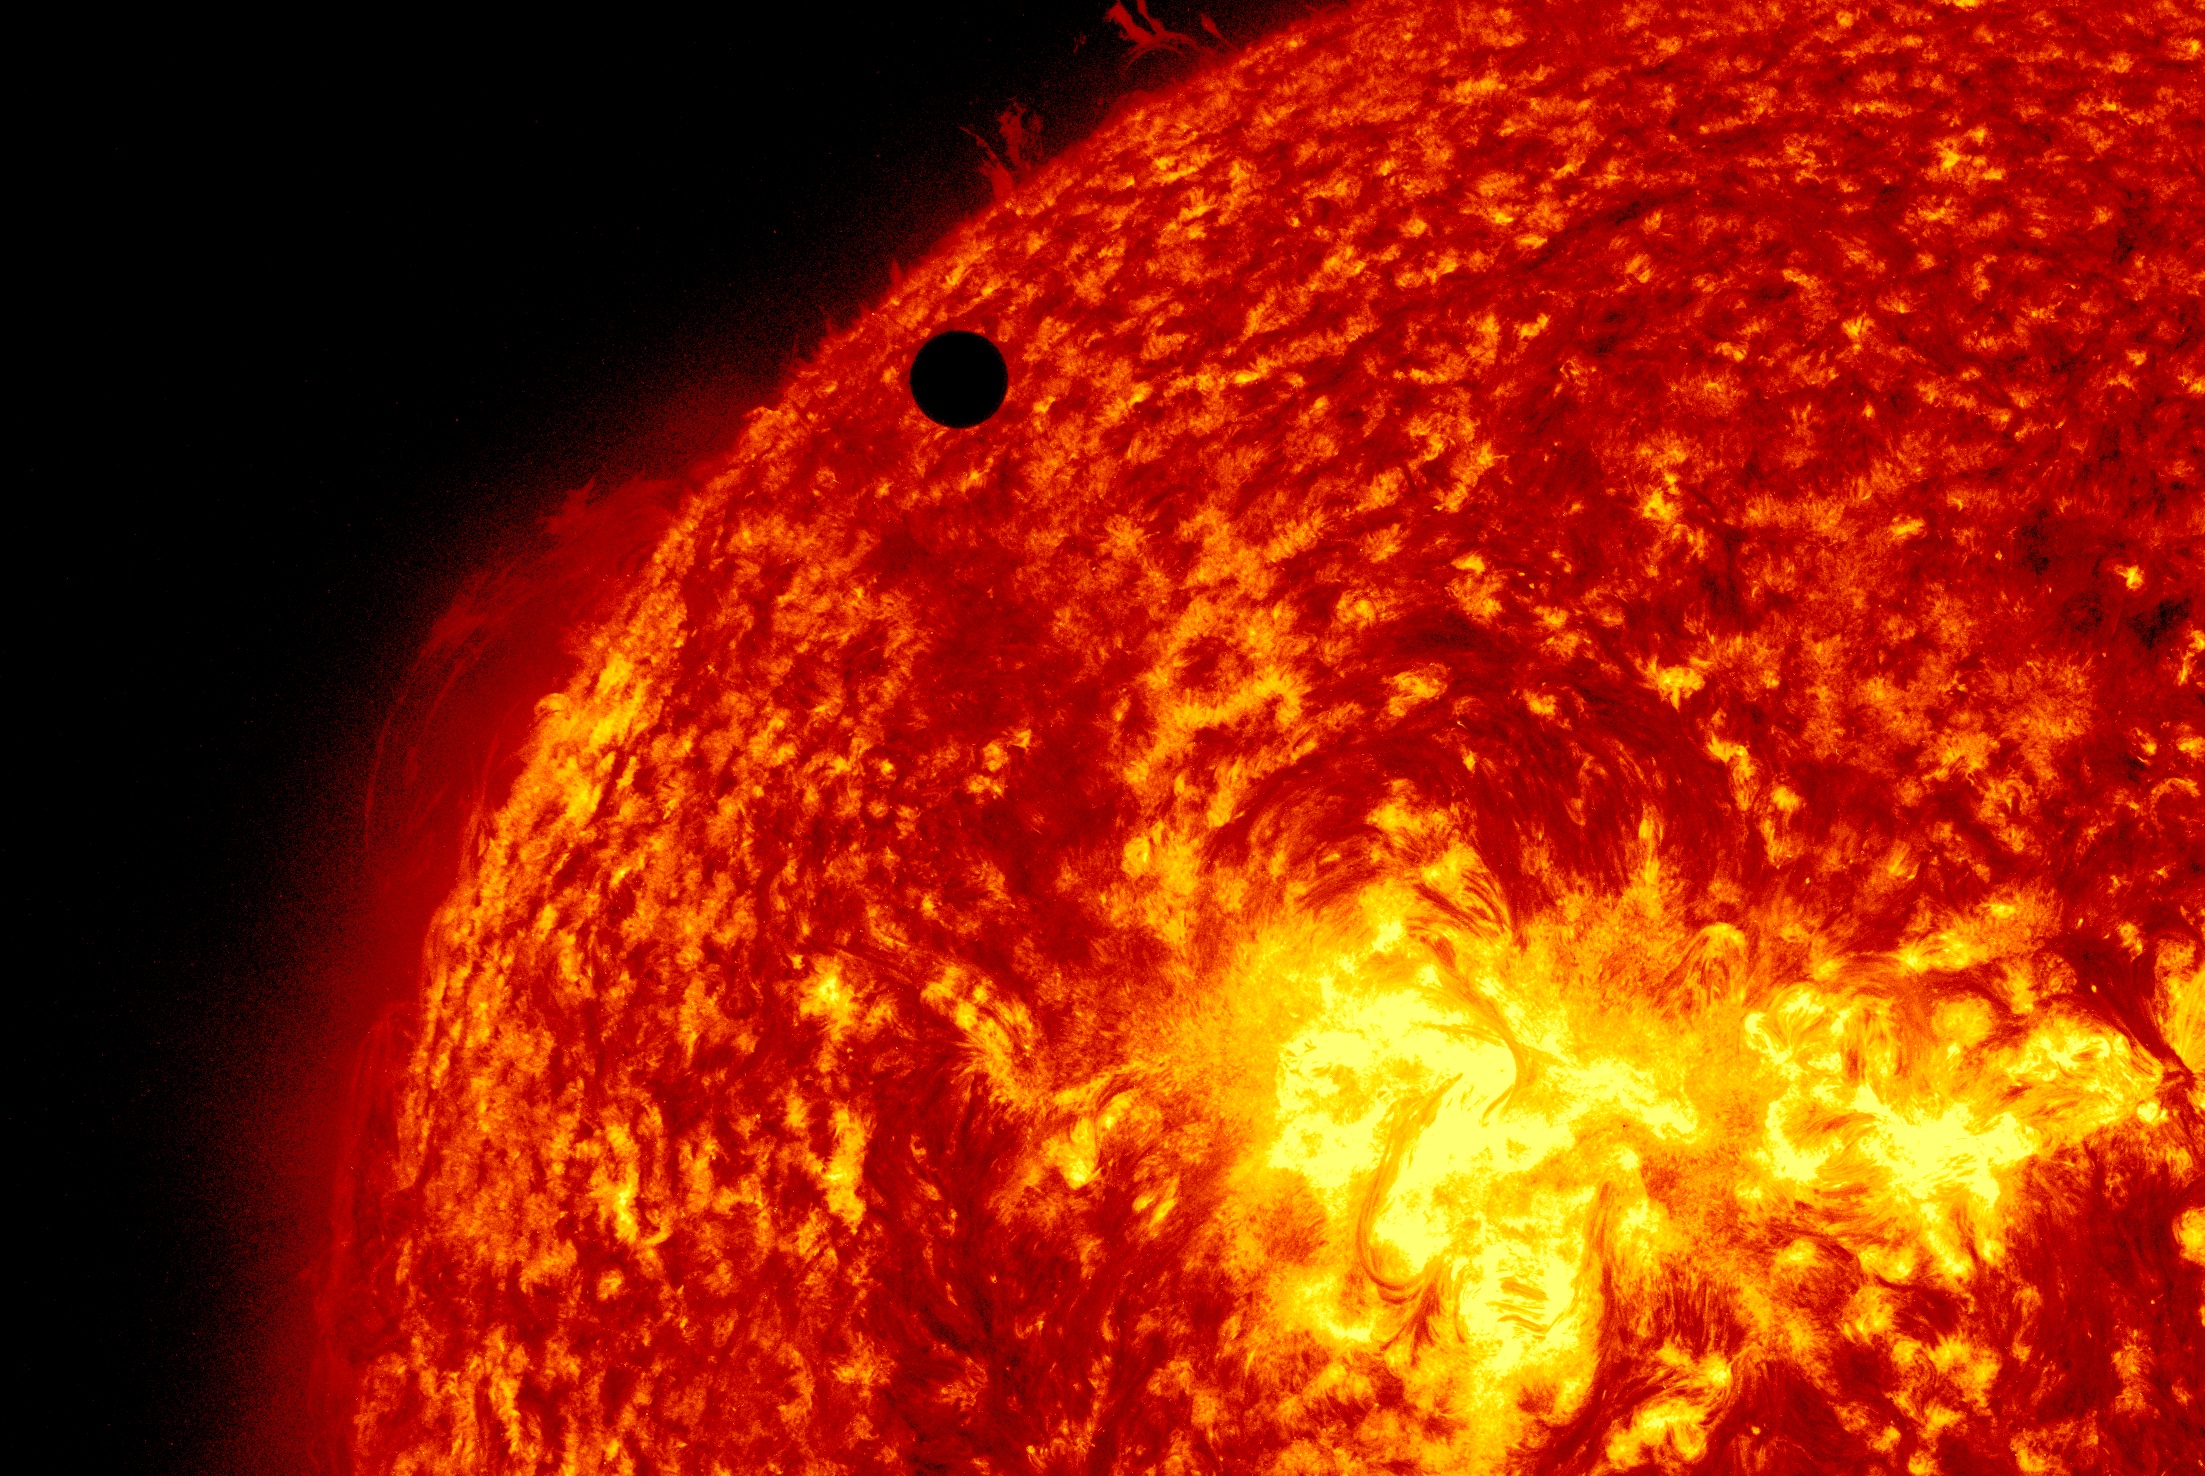

SDO's Ultra-high Definition View of 2012 Venus Transit - 304 Angstrom

NASA image captured June 5, 2012. On June 5-6 2012, SDO is collecting images of one of the rarest predictable solar events: the transit of Venus across the face of the sun. This event happens in pairs eight years apart that are separated from each other by 105 or 121 years. The last transit was in 2004 and the next will not happen until 2117.

Credit: NASA/SDO, AIA